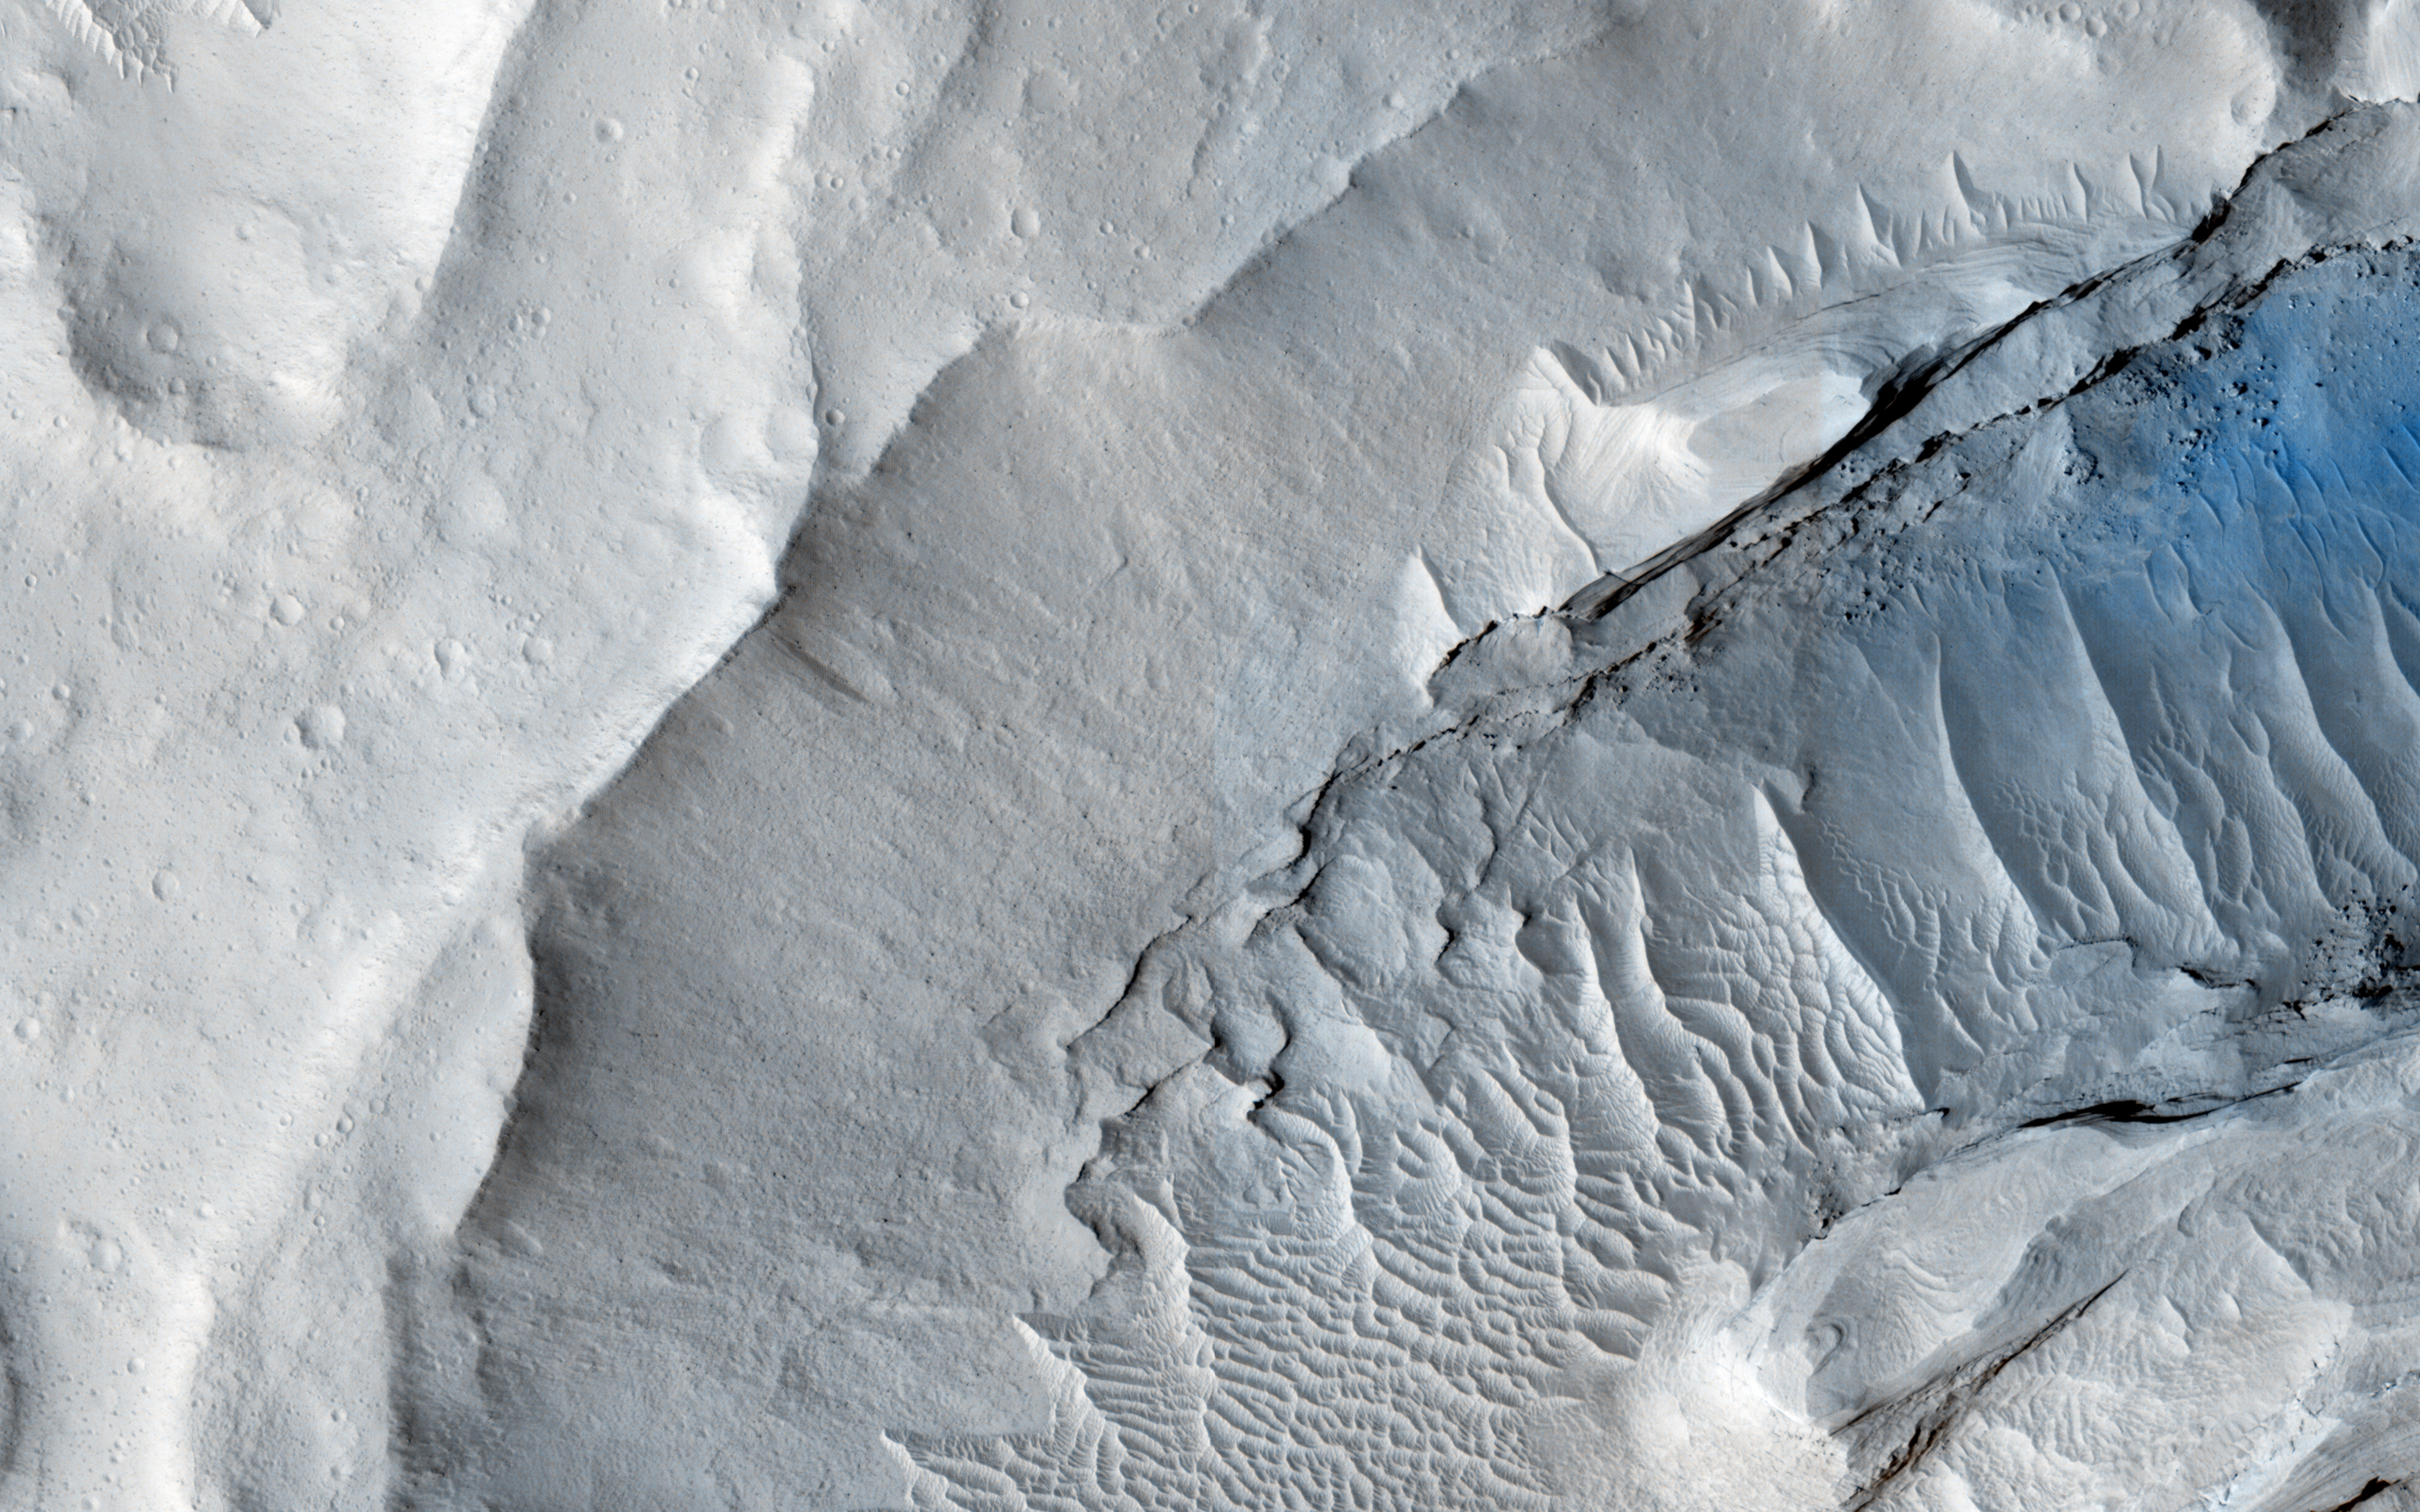

Searching for Clinoforms in a Possible Delta

A delta is a pile of sediment dumped by a river where it enters a standing body of water. Evidence for deltas that formed billions of years ago on Mars has been mounting in recent years.

One line of evidence not yet investigated is to search for what are called clinoforms. In geology, a clinoform refers to a steep slope of sediment on the outer margin of a delta. This image seeks to test whether those features are visible and help confirm that Mars in ancient times had a standing body of water in this location.

For a bit more information on what a clinform looks like, see this page.

This caption is based on the original science rationale.

The University of Arizona, Tucson, operates HiRISE, which was built by Ball Aerospace & Technologies Corp., Boulder, Colorado. NASA’s Jet Propulsion Laboratory, a division of the California Institute of Technology in Pasadena, manages the Mars Reconnaissance Orbiter Project and Mars Science Laboratory Project for NASA’s Science Mission Directorate, Washington.

Credit: NASA/JPL-Caltech/Univ. of Arizona